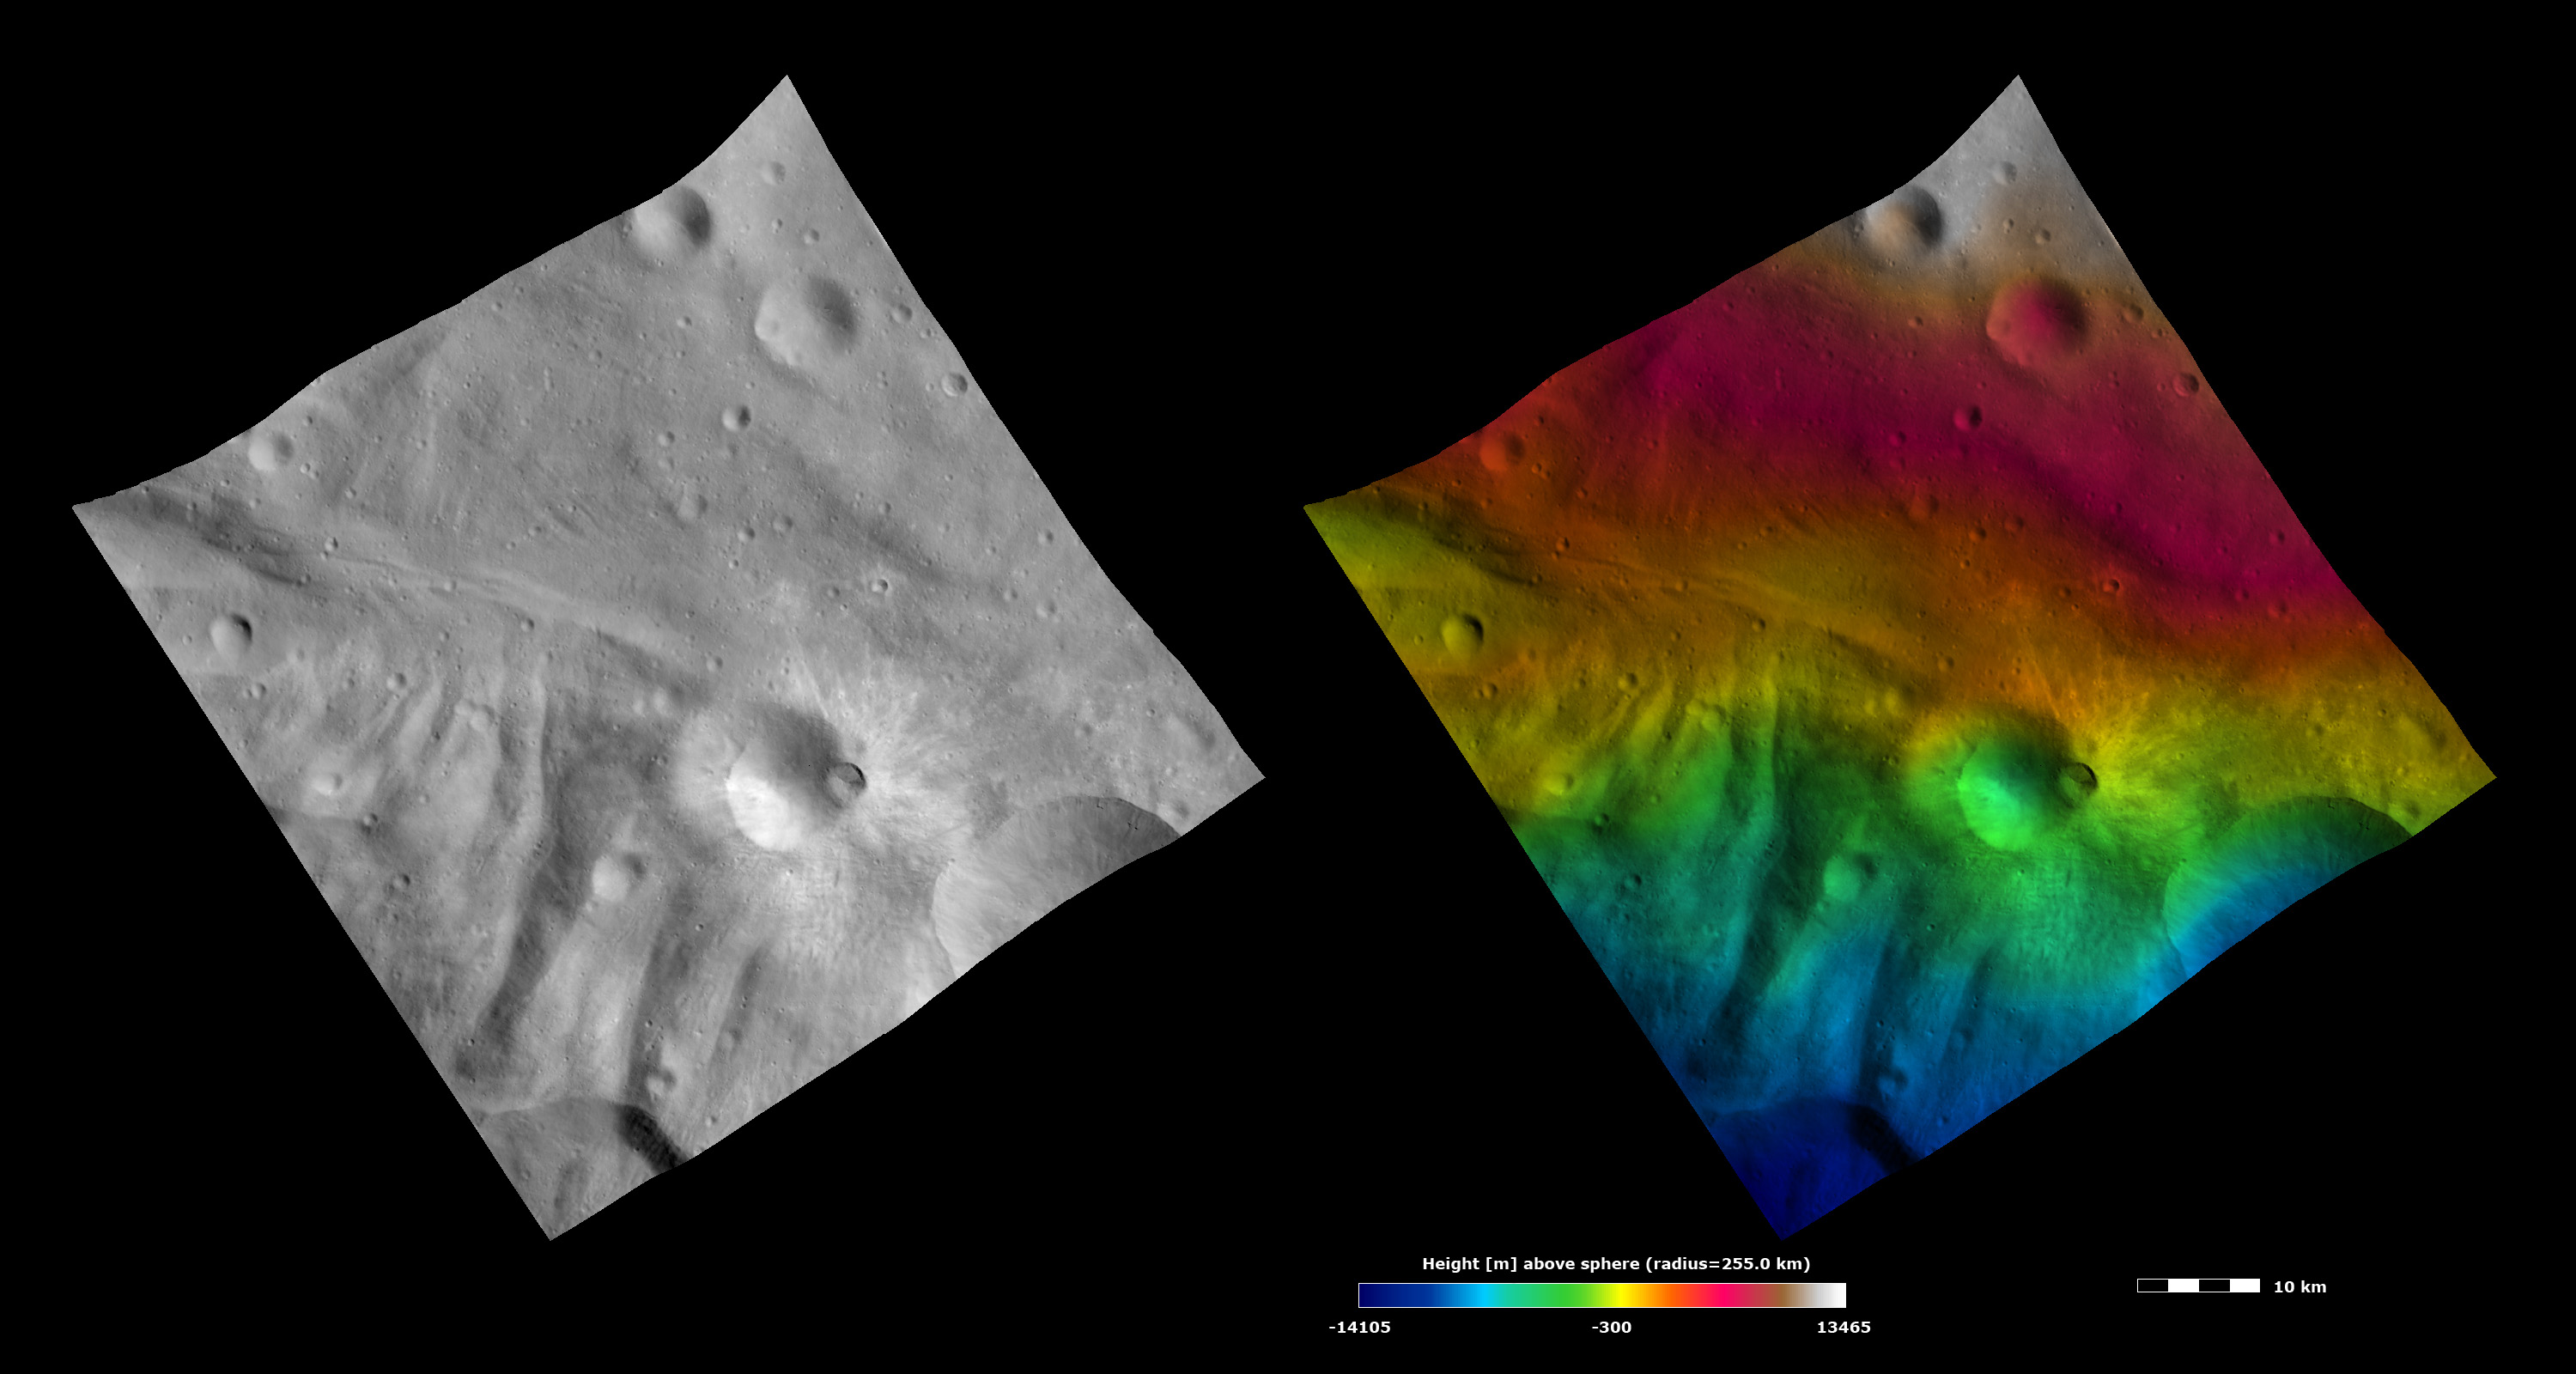

Topography and Albedo Image of Tuccia Crater

These Dawn FC (framing camera) images show Tuccia crater, after which Tuccia quadrangle is named. The left image is a brightness image, which is taken directly through the clear filter of the FC, and shows the brightness and darkness of the surface. The right image uses the same brightness image as its base but then a color-coded height representation of the topography is overlain onto it. The topography is calculated from a set of images that were observed from different viewing directions. The various colors correspond to the height of the area. The white and red areas in the top half of the image are the highest areas and the blue areas in the bottom of the image are the lowest areas. Tuccia crater is the crater about 8 kilometers (5 miles), offset to the right of the center of the images. It has a smaller, fresher impact crater located on its rim. Tuccia crater has distinctive bright ejecta rays emanating from it, which are clearly seen in the brightness image. Tuccia crater is located about 40 kilometers (25 miles) northward of the rim of Vesta’s large south polar Rheasilvia basin. The hummocky (i.e., wavy or undulating) terrain of Vesta’s Rheasilvia basin is visible in the bottom half of these images as roughly vertical ridges.

These images are located in Vesta’s Tuccia quadrangle and the center of the image is 38.1 degrees south latitude, 194.3 degrees east longitude. NASA’s Dawn spacecraft obtained this image with its framing camera on Oct. 15, 2011. This image was taken through the camera’s clear filter. The distance to the surface of Vesta is 700 kilometers (435 miles) and the image has a resolution of about 70 meters (230 feet) per pixel. This image was acquired during the HAMO (high-altitude mapping orbit) phase of the mission. The images are lambert-azimuthal map projected.

The Dawn mission to Vesta and Ceres is managed by NASA’s Jet Propulsion Laboratory, a division of the California Institute of Technology in Pasadena, for NASA’s Science Mission Directorate, Washington. UCLA is responsible for overall Dawn mission science. The Dawn framing cameras have been developed and built under the leadership of the Max Planck Institute for Solar System Research, Katlenburg-Lindau, Germany, with significant contributions by DLR German Aerospace Center, Institute of Planetary Research, Berlin, and in coordination with the Institute of Computer and Communication Network Engineering, Braunschweig. The framing camera project is funded by the Max Planck Society, DLR, and NASA/JPL.

Credit: NASA/JPL-Caltech/UCLA/MPS/DLR/IDA